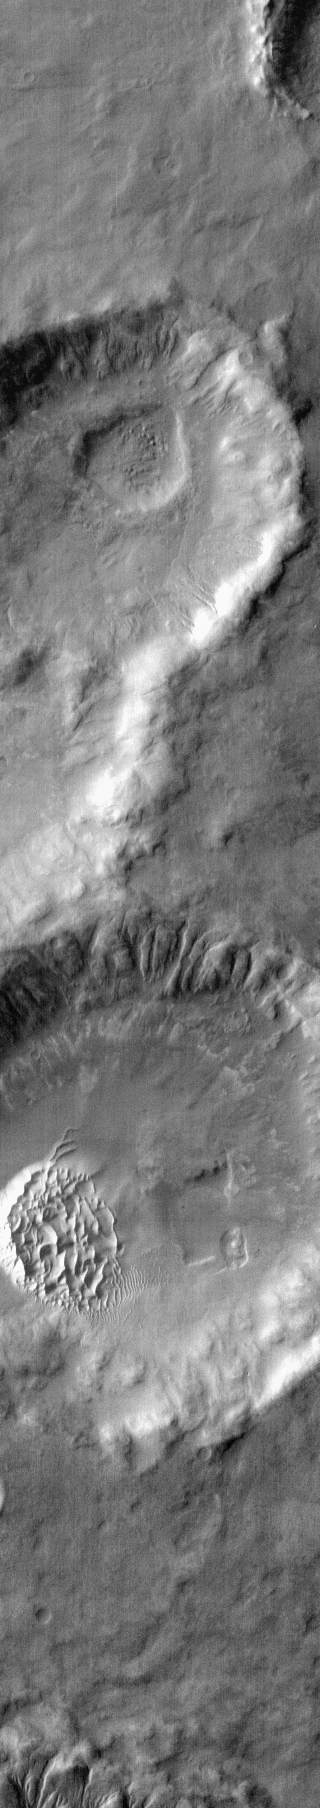

Dunes in IR

Warm dunes are brighter than their surroundings in this infrared image of an unnamed crater in Noachis Terra.

Latitude: -49.5174 Longitude: 33.942 Instrument: IR Captured: 2015-01-27 07:56

Please see the THEMIS Data Citation Note for details on crediting THEMIS images.

NASA’s Jet Propulsion Laboratory manages the 2001 Mars Odyssey mission for NASA’s Science Mission Directorate, Washington, D.C. The Thermal Emission Imaging System (THEMIS) was developed by Arizona State University, Tempe, in collaboration with Raytheon Santa Barbara Remote Sensing. The THEMIS investigation is led by Dr. Philip Christensen at Arizona State University. Lockheed Martin Astronautics, Denver, is the prime contractor for the Odyssey project, and developed and built the orbiter. Mission operations are conducted jointly from Lockheed Martin and from JPL, a division of the California Institute of Technology in Pasadena.

Credit: NASA/JPL-Caltech/ASU